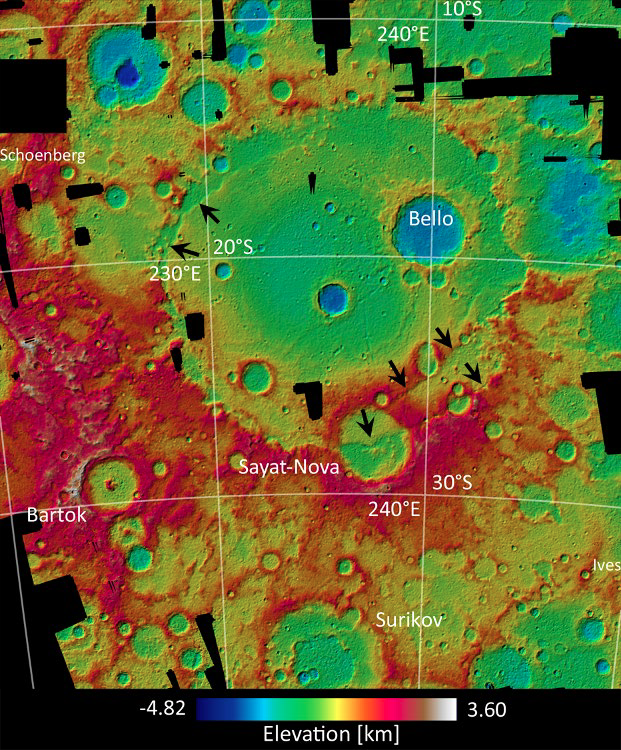

Less Than Zero

This elevation map of the Beethoven basin is color-coded to show the height of features on Mercury’s surface. Mercury lacks a “sea level”, so the zero-point reference elevation is defined to be the mean planetary radius of 2440 km. Blue areas, such as within Bello crater on the floor of Beethoven, have negative elevations. The red and white areas to the southwest are more than 8 km higher than the lowest points in this area.

The images used to construct this DTM were acquired as part of MDIS’s high-resolution stereo base map. The stereo base map is used in combination with the surface morphology base map to create high-resolution stereo views of Mercury’s surface, with an average resolution of 250 meters/pixel (0.16 miles/pixel or 820 feet/pixel) or better. During MESSENGER’s one-year mission, the surface morphology base map is acquired during the first 176 days, and the second 176 days are used to acquire the complementary stereo base map, which includes the image here.

Center Latitude: -20°
Center Longitude: 236° E
Scale: Beethoven basin is ~650 km (404 miles) in diameter
Image information: A digital terrain model (DTM) derived from Mercury Dual Imaging System (MDIS) stereo images. The lateral spacing is 330 meters and the map is in stereographic (conformal) projection. The image is taken from abstract number 1913 submitted to the 2012 Lunar and Planetary Science Conference, by Frank Preusker and colleagues.

The MESSENGER spacecraft is the first ever to orbit the planet Mercury, and the spacecraft’s seven scientific instruments and radio science investigation are unraveling the history and evolution of the Solar System’s innermost planet. Visit the Why Mercury? section of this website to learn more about the key science questions that the MESSENGER mission is addressing. During the one-year primary mission, MDIS is scheduled to acquire more than 75,000 images in support of MESSENGER’s science goals.

These images are from MESSENGER, a NASA Discovery mission to conduct the first orbital study of the innermost planet, Mercury. For information regarding the use of images, see the MESSENGER image use policy.

Credit: NASA/Johns Hopkins University Applied Physics Laboratory/Carnegie Institution of Washington